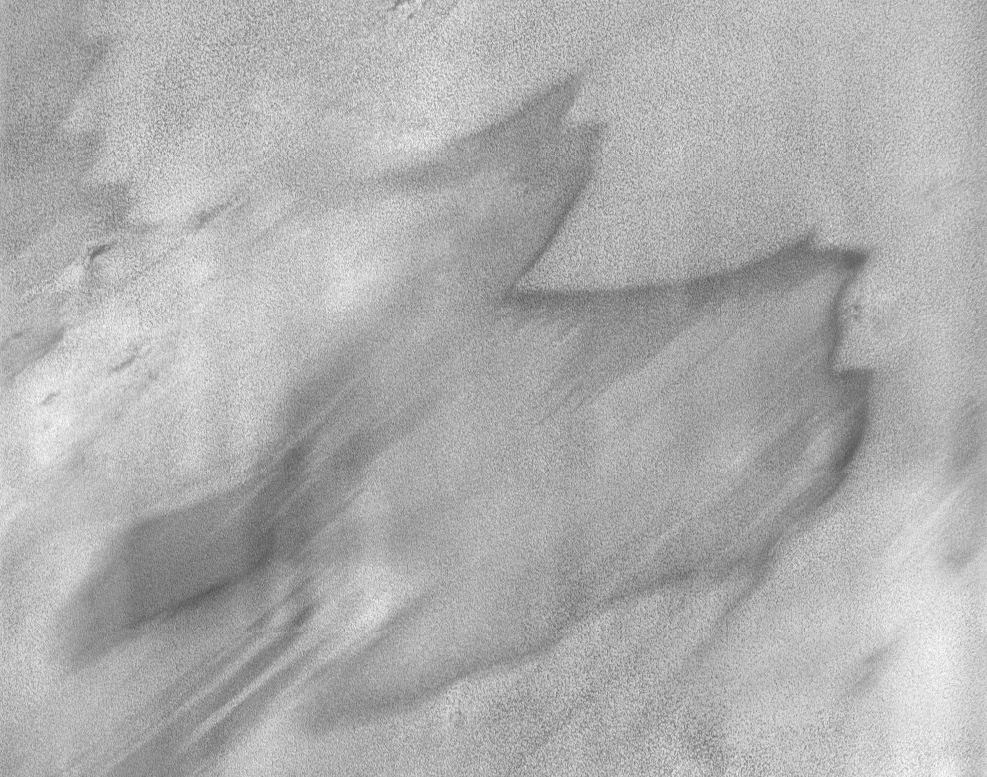

THEMIS Images As Art #29

Welcome to the second annual THEMIS ART MONTH. From Jan. 31 through March 4 we will be showcasing images for their aesthetic value, rather than their science content. Portions of these images resemble things in our everyday lives, from animals to letters of the alphabet. We hope you enjoy our fanciful look at Mars!

This windswept VIS image could be a camel, or maybe a dragon? Originally released as an Art image, this image of the north polar cap illustrates some of the markings that appear on the surface during spring and summer.

Note: this THEMIS visual image has not been radiometrically nor geometrically calibrated for this preliminary release. An empirical correction has been performed to remove instrumental effects. A linear shift has been applied in the cross-track and down-track direction to approximate spacecraft and planetary motion. Fully calibrated and geometrically projected images will be released through the Planetary Data System in accordance with Project policies at a later time.

NASA’s Jet Propulsion Laboratory manages the 2001 Mars Odyssey mission for NASA’s Office of Space Science, Washington, D.C. The Thermal Emission Imaging System (THEMIS) was developed by Arizona State University, Tempe, in collaboration with Raytheon Santa Barbara Remote Sensing. The THEMIS investigation is led by Dr. Philip Christensen at Arizona State University. Lockheed Martin Astronautics, Denver, is the prime contractor for the Odyssey project, and developed and built the orbiter. Mission operations are conducted jointly from Lockheed Martin and from JPL, a division of the California Institute of Technology in Pasadena.

Credit: NASA/JPL/Arizona State University